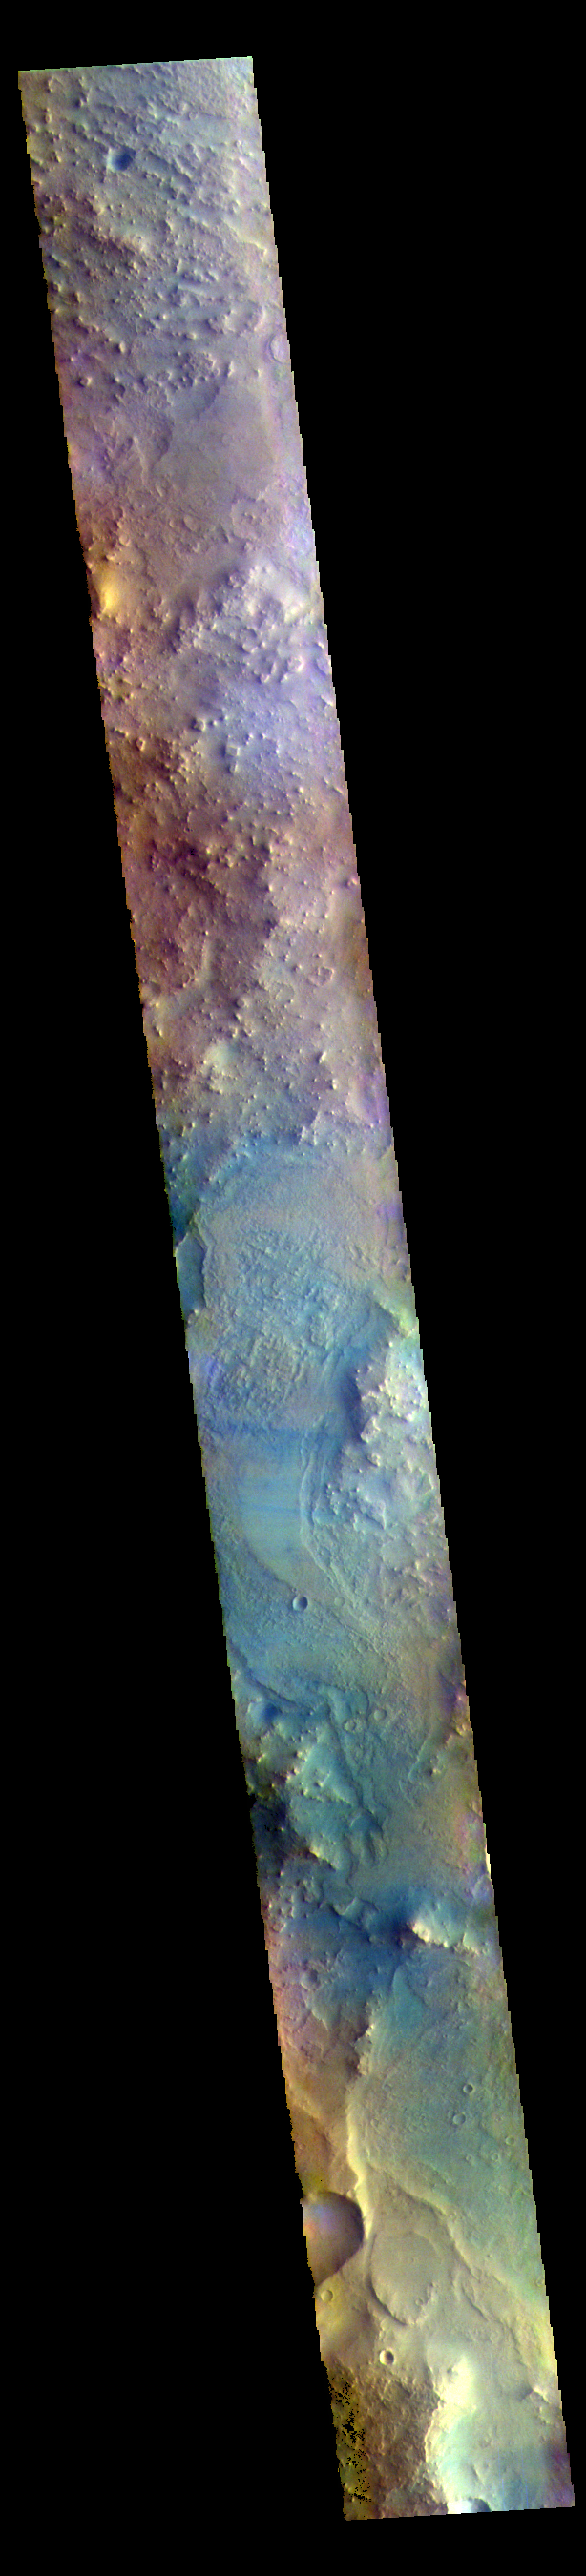

Syrtis Major Planum – False Color

The THEMIS VIS camera contains 5 filters. The data from different filters can be combined in multiple ways to create a false color image. These false color images may reveal subtle variations of the surface not easily identified in a single band image. Today’s false color image shows part of northern Syrtis Major Planum.

The THEMIS VIS camera is capable of capturing color images of the Martian surface using five different color filters. In this mode of operation, the spatial resolution and coverage of the image must be reduced to accommodate the additional data volume produced from using multiple filters. To make a color image, three of the five filter images (each in grayscale) are selected. Each is contrast enhanced and then converted to a red, green, or blue intensity image. These three images are then combined to produce a full color, single image. Because the THEMIS color filters don’t span the full range of colors seen by the human eye, a color THEMIS image does not represent true color. Also, because each single-filter image is contrast enhanced before inclusion in the three-color image, the apparent color variation of the scene is exaggerated. Nevertheless, the color variation that does appear is representative of some change in color, however subtle, in the actual scene. Note that the long edges of THEMIS color images typically contain color artifacts that do not represent surface variation.

Credit: NASA/JPL-Caltech/ASU